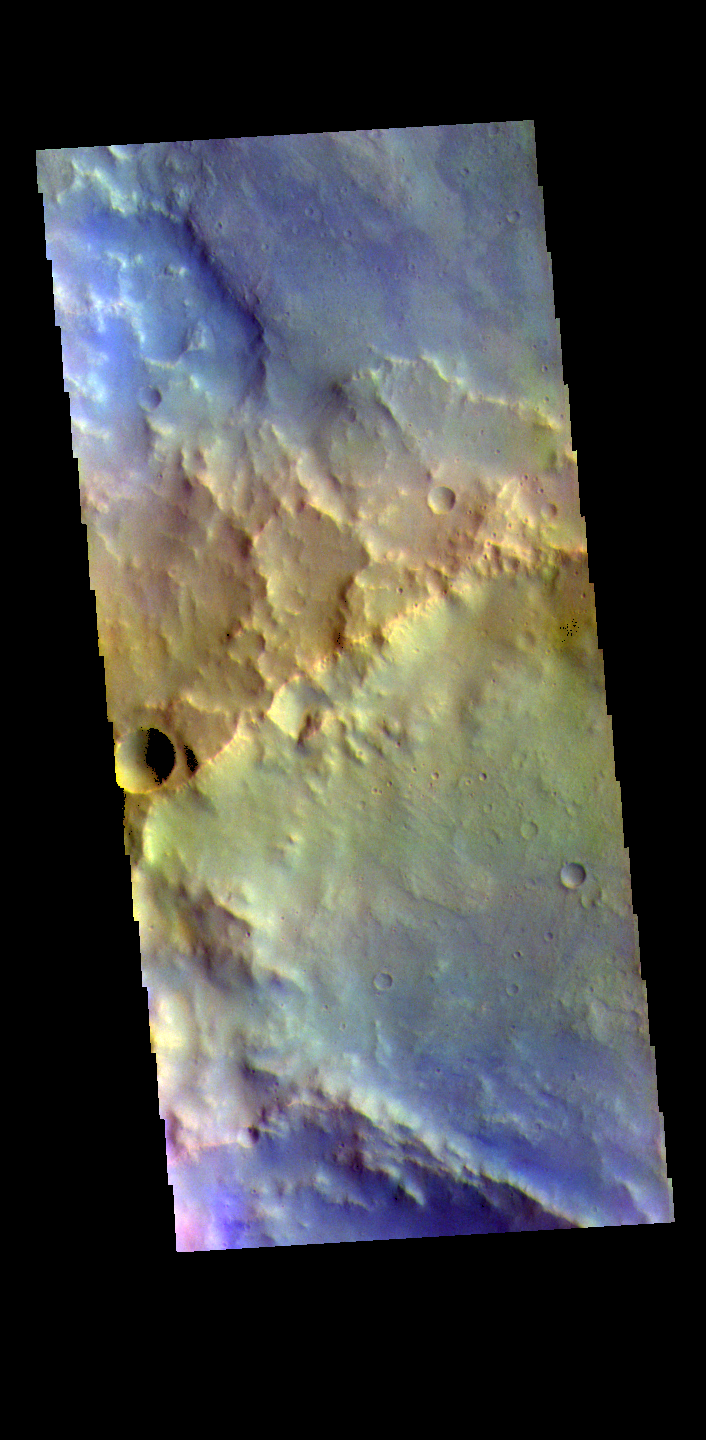

Arabia Terra Craters – False Color

The THEMIS VIS camera contains 5 filters. The data from different filters can be combined in multiple ways to create a false color image. These false color images may reveal subtle variations of the surface not easily identified in a single band image. Today’s false color image shows part of two unnamed craters in Arabia Terra.

Credit: NASA/JPL-Caltech/ASU